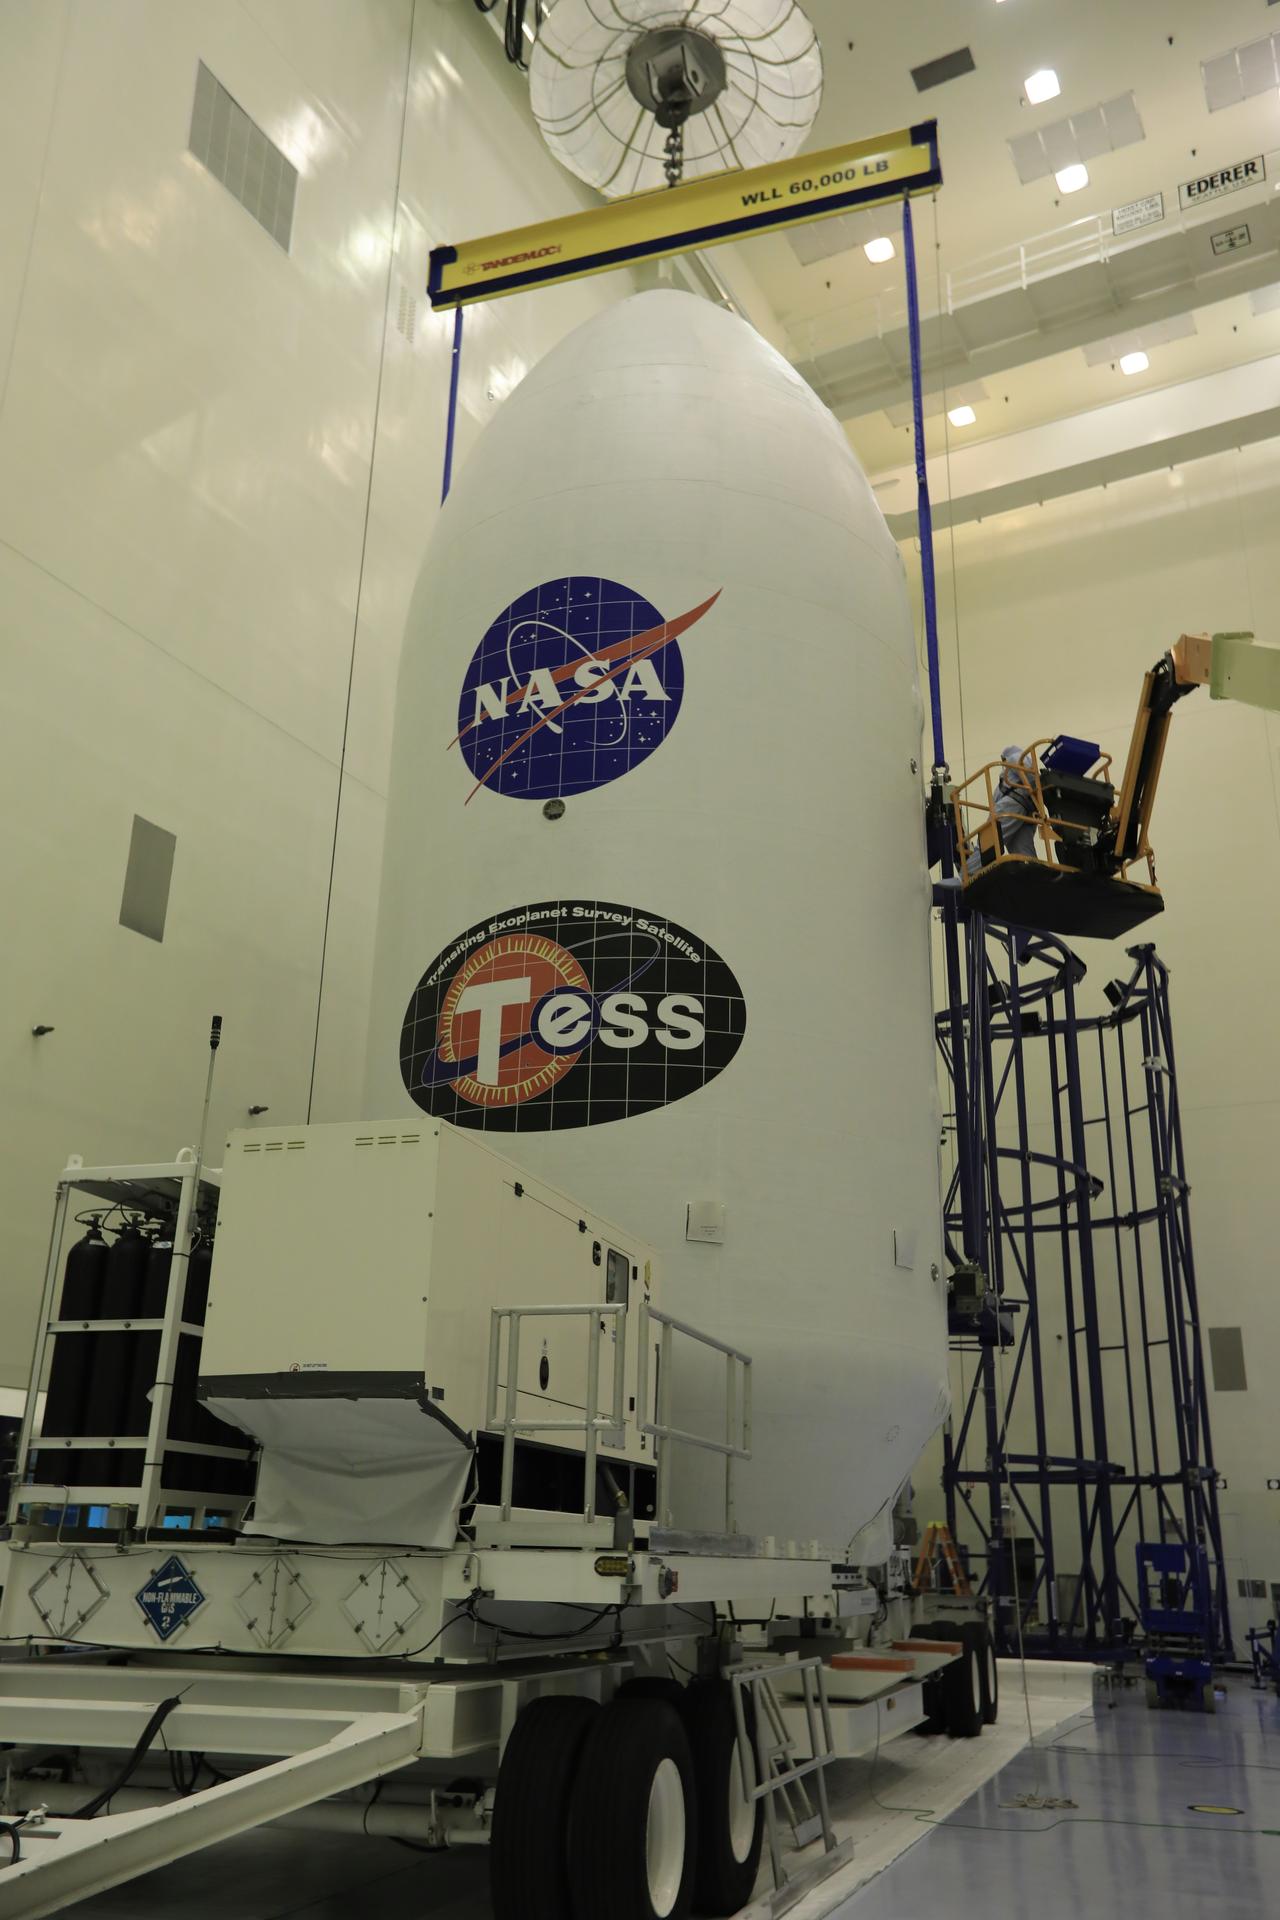

SpaceX TESS Payload Lift to Trailer; Prep for Transport to LC 40

Inside the Payload Hazardous Servicing Facility at NASA's Kennedy Space Center in Florida, the SpaceX payload fairing containing the agency's Transiting Exoplanet Survey Satellite (TESS) is secured onto a transporter. The fairing will be moved to Space Launch Complex 40 at Cape Canaveral Air Force Station. TESS is scheduled to launch on the SpaceX Falcon 9 rocket at 6:32 p.m. EDT on April 16. The satellite is the next step in NASA's search for planets outside our solar system, known as exoplanets. TESS is a NASA Astrophysics Explorer mission led and operated by MIT in Cambridge, Massachusetts, and managed by NASA’s Goddard Space Flight Center in Greenbelt, Maryland. Dr. George Ricker of MIT’s Kavli Institute for Astrophysics and Space Research serves as principal investigator for the mission. Additional partners include Orbital ATK, NASA’s Ames Research Center, the Harvard-Smithsonian Center for Astrophysics and the Space Telescope Science Institute. More than a dozen universities, research institutes and observatories worldwide are participants in the mission. NASA’s Launch Services Program is responsible for launch management.

Credit: NASA/Kim Shiflett